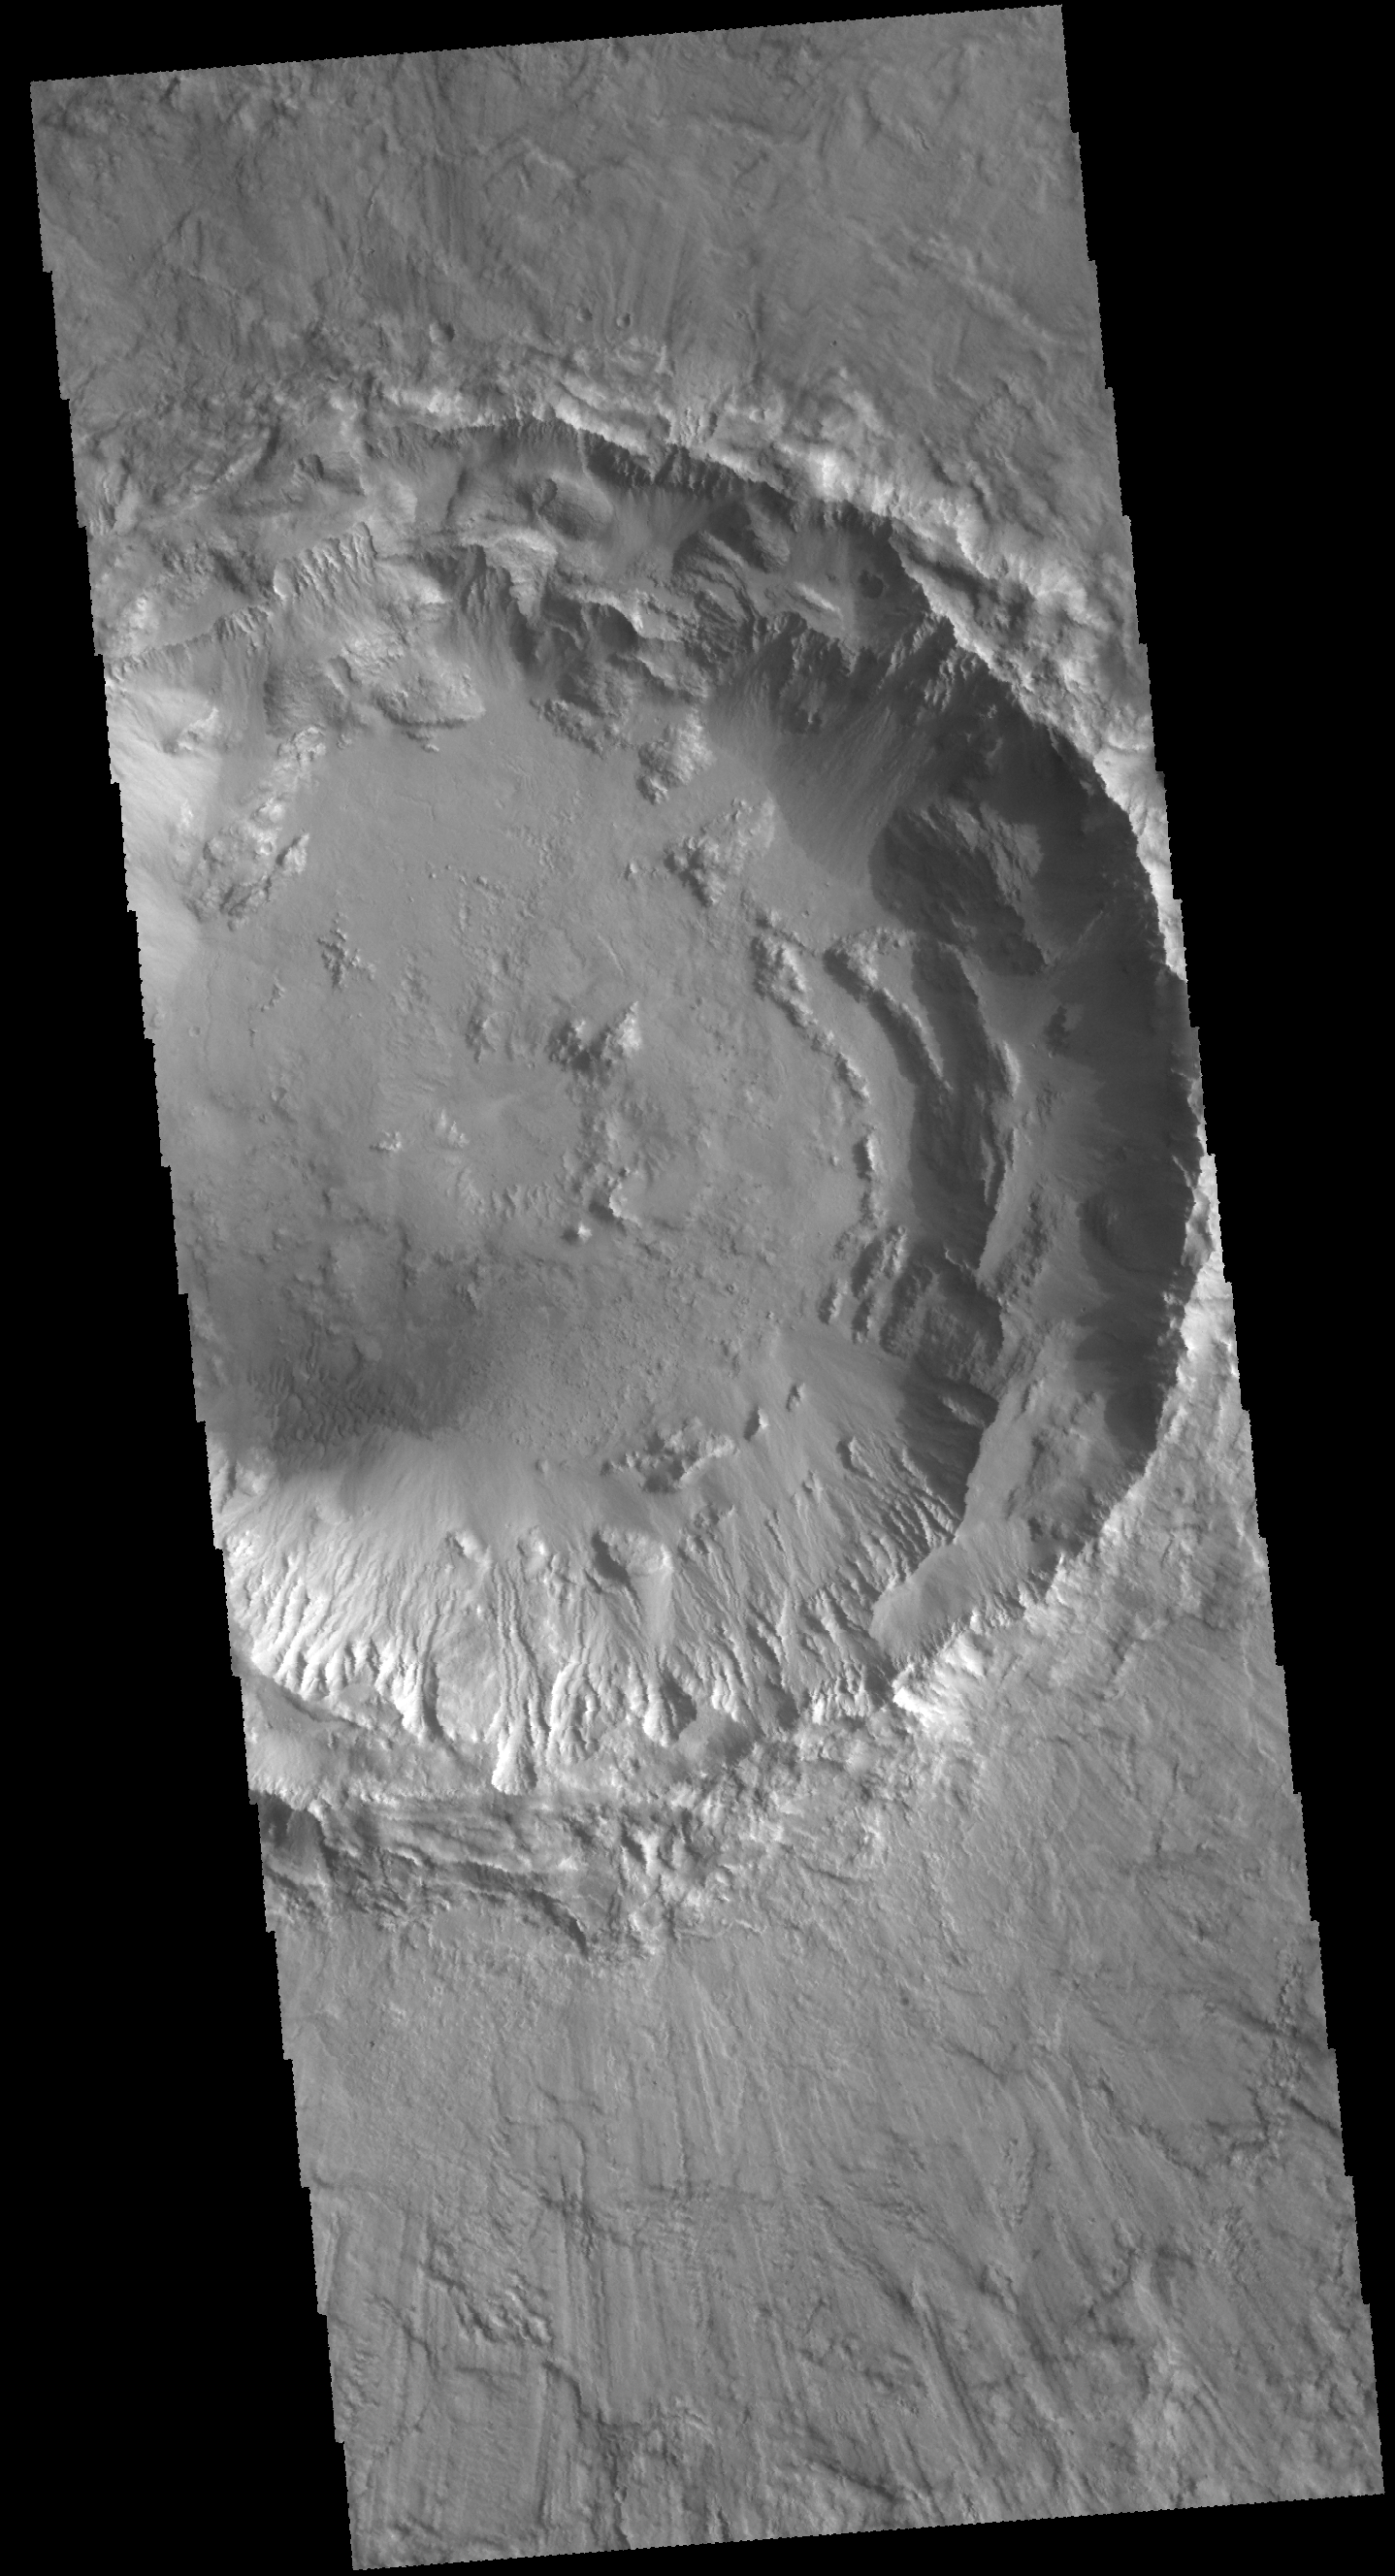

Rim Complexities

Today’s VIS image is of an unnamed crater in Chryse Planitia. There are several concentric ridges visible on the right side of this image. These features formed at the time of impact and are part of the rim structure of this crater. Numerous gullies dissect the rim and a small dune field is located on the floor of the crater.

Credit: NASA/JPL-Caltech/ASU